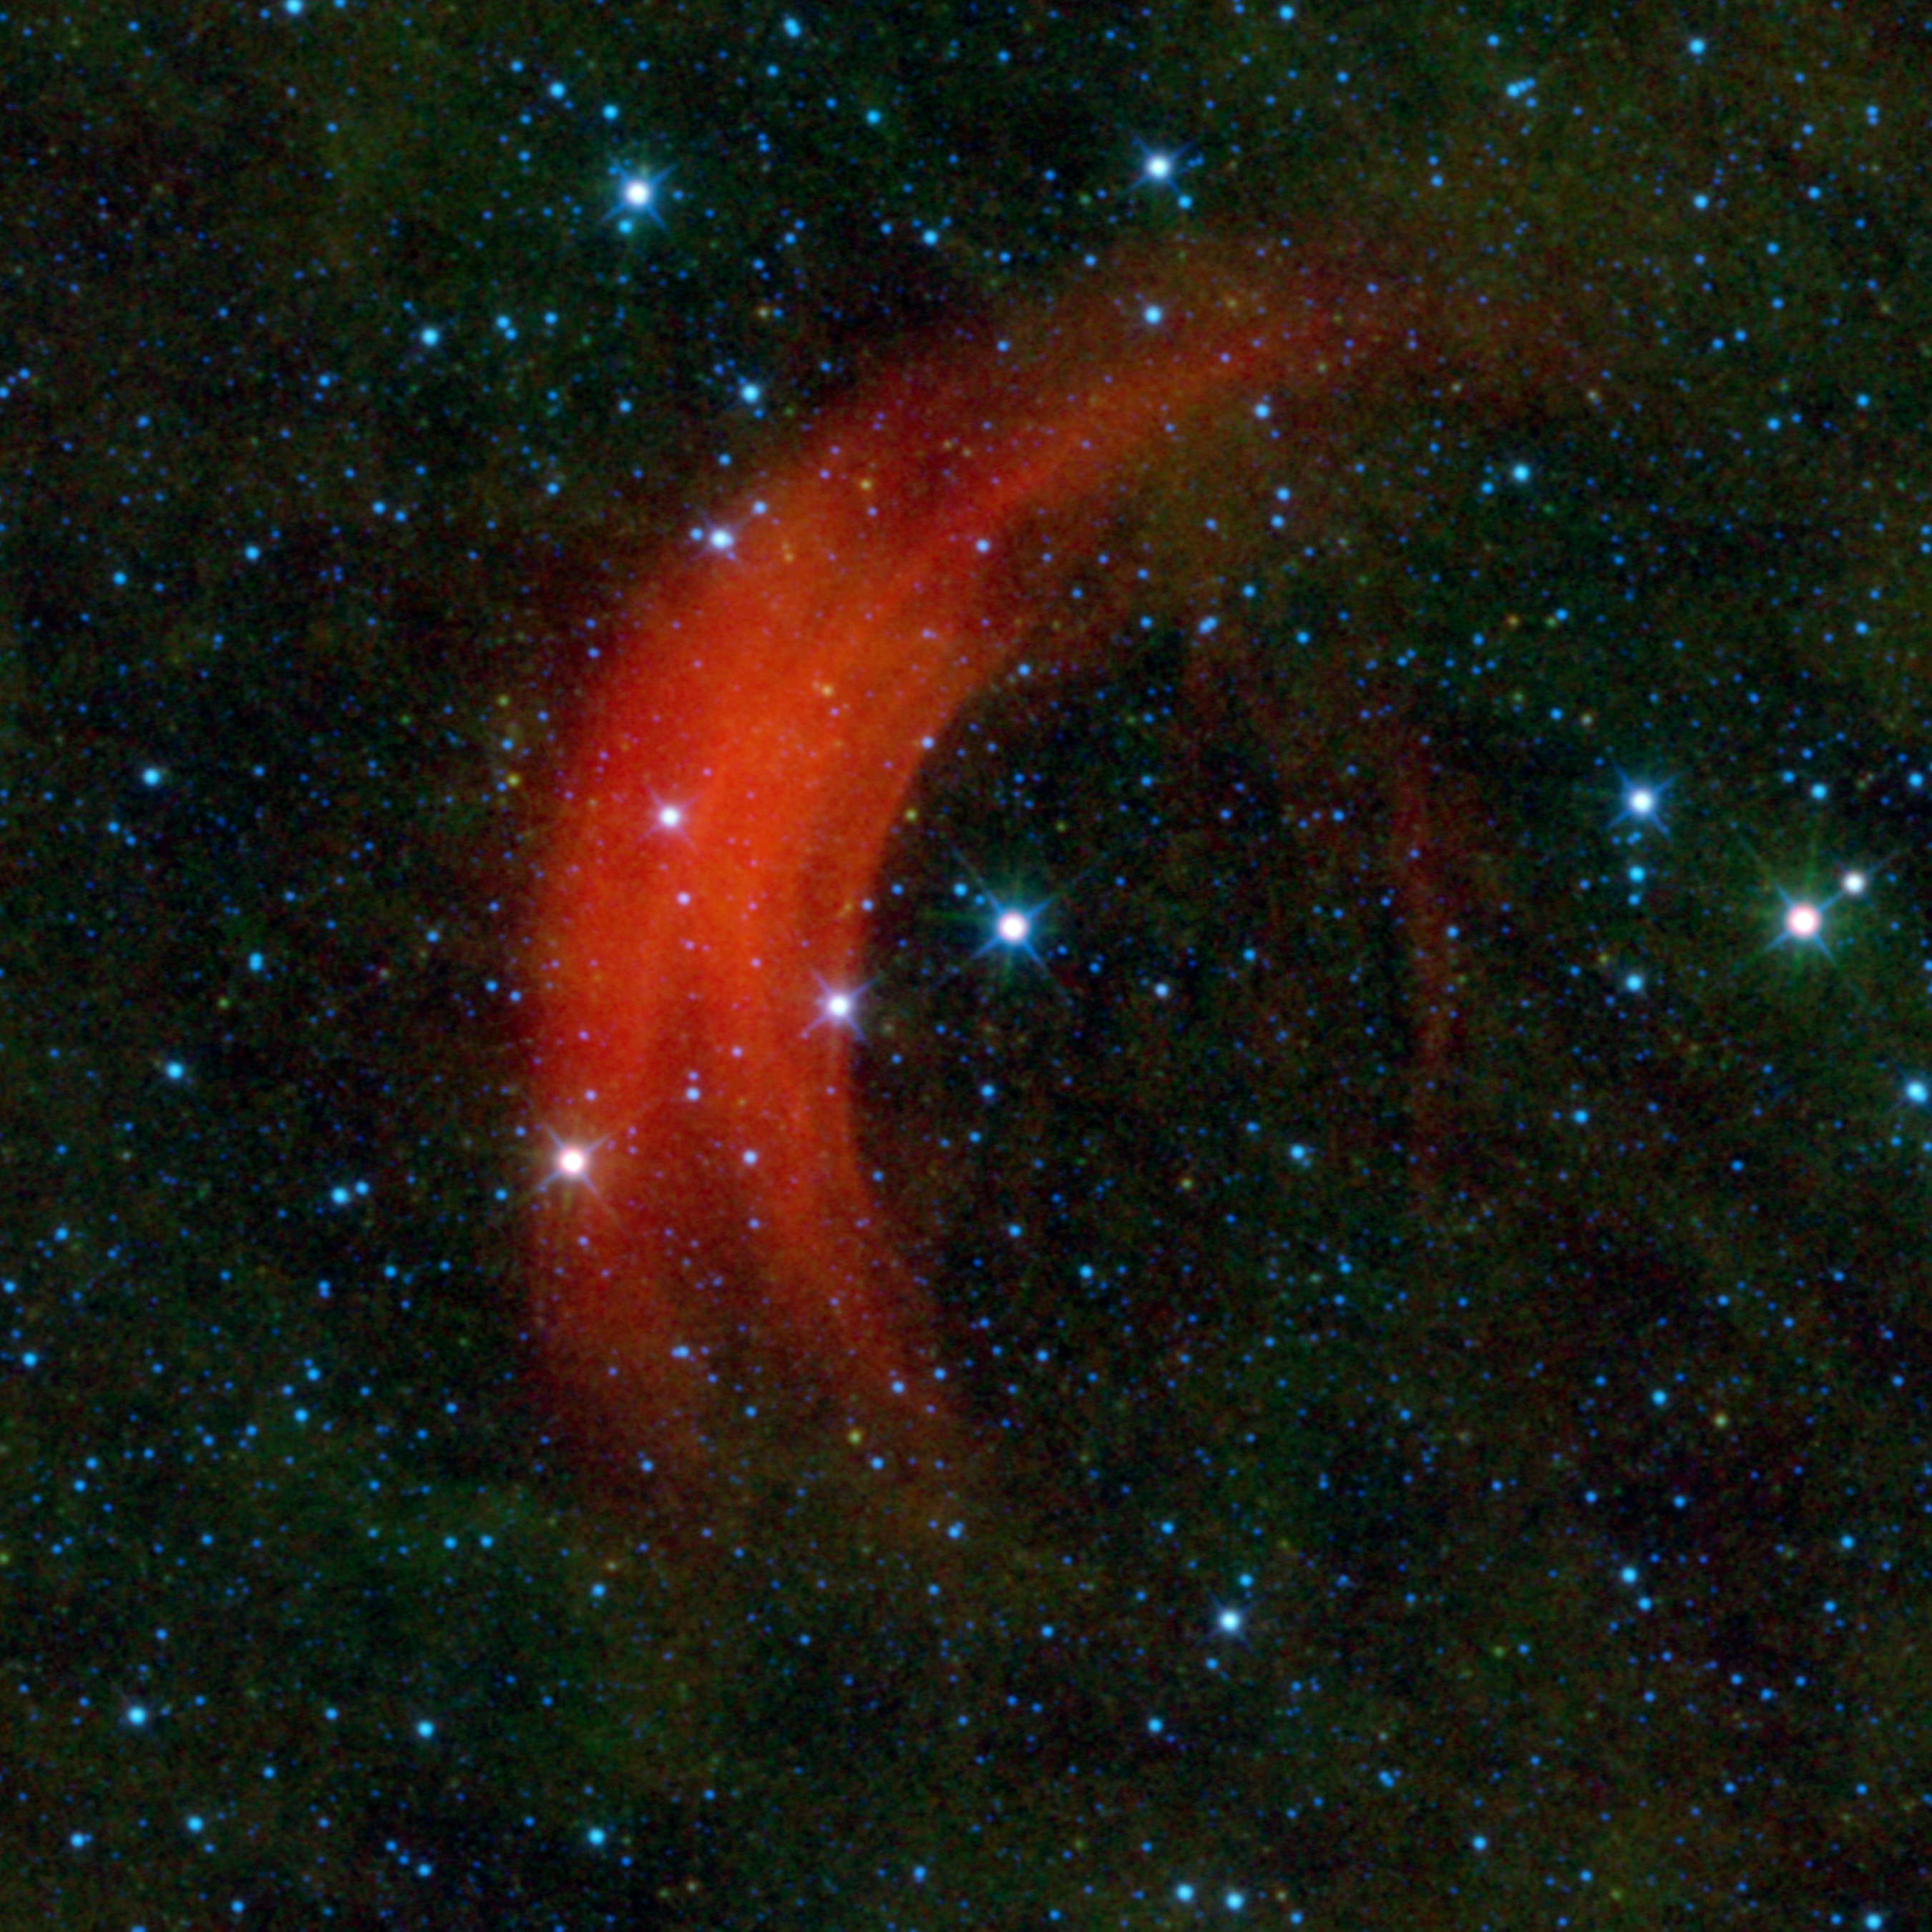

Speed-Demon Star Creates a Shock

Just as some drivers obey the speed limit while others treat every road as if it were the Autobahn, some stars move through space faster than others. NASA’s Wide-field Infrared Survey Explorer, or WISE, captured this image of the star Alpha Camelopardalis, or Alpha Cam in astronomer-speak, speeding through the sky like a motorcyclist zipping through rush-hour traffic. The supergiant star Alpha Cam is the bright star in the middle of this image, surrounded on one side by an arc-shaped cloud of dust and gas, colored red in this infrared view.

Such fast-moving stars are called runaway stars. The distance and speed of Alpha Cam is somewhat uncertain. It is probably somewhere between 1,600 and 6,900 light-years away and moving at an astonishing rate of somewhere between 680 and 4,200 kilometers per second (between 1.5 and 9.4 million miles per hour). It turns out that WISE is particularly adept at imaging bow shocks from runaway stars. Previous examples can be seen around Zeta Ophiuchi, AE Aurigae, and Menkhib. But Alpha Cam revs things up into a different gear. To put its speed into perspective, if Alpha Cam were a car driving across the United States at 4,200 kilometers per second, it would take less than one second to travel from San Francisco to New York City!

Astronomers believe runaway stars are set into motion either through the supernova explosion of a companion star or through gravitational interactions with other stars in a cluster. Because Alpha Cam is a supergiant star, it gives off a very strong wind. The speed of the wind is boosted in the forward direction the star is moving in space. When this fast-moving wind slams into the slower-moving interstellar material, a bow shock is created, similar to the wake in front of the bow of a ship in water. The stellar wind compresses the interstellar gas and dust, causing it to heat up and glow in infrared. Alpha Cam’s bow shock cannot be seen in visible light, but WISE’s infrared detectors show us the graceful arc of heated gas and dust around the star.

The red arc of Alpha Cam adds to collection of colorful objects in WISE images taken of the constellation Camelopardalis, or the Giraffe. The gaudily clad giraffe has what looks like a ruby choker above an emerald necklace just to the southeast, as well as an ankle bracelet.

The colors used in this image represent specific wavelengths of infrared light. Stars are seen primarily in blue and cyan (blue-green), because they are emitting light brightly at 3.4 and 4.6 microns. Green represents 12-micron light, primarily emitted by dust. The red of the blow shock represents light emitted at 22 microns.

JPL manages the Wide-field Infrared Survey Explorer for NASA’s Science Mission Directorate, Washington. The principal investigator, Edward Wright, is at UCLA. The mission was competitively selected under NASA’s Explorers Program managed by the Goddard Space Flight Center, Greenbelt, Md. The science instrument was built by the Space Dynamics Laboratory, Logan, Utah, and the spacecraft was built by Ball Aerospace & Technologies Corp., Boulder, Colo. Science operations and data processing take place at the Infrared Processing and Analysis Center at the California Institute of Technology in Pasadena. Caltech manages JPL for NASA.

Credit: NASA/JPL-Caltech/UCLA